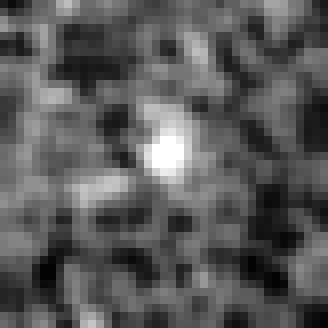

Hubble BoRG 58 Candidate Galaxy – e

Object Name: BoRG 58

Credit: NASA, ESA, M. Trenti (University of Colorado, Boulder, and University of Cambridge, UK), L. Bradley (STScI), and the BoRG team